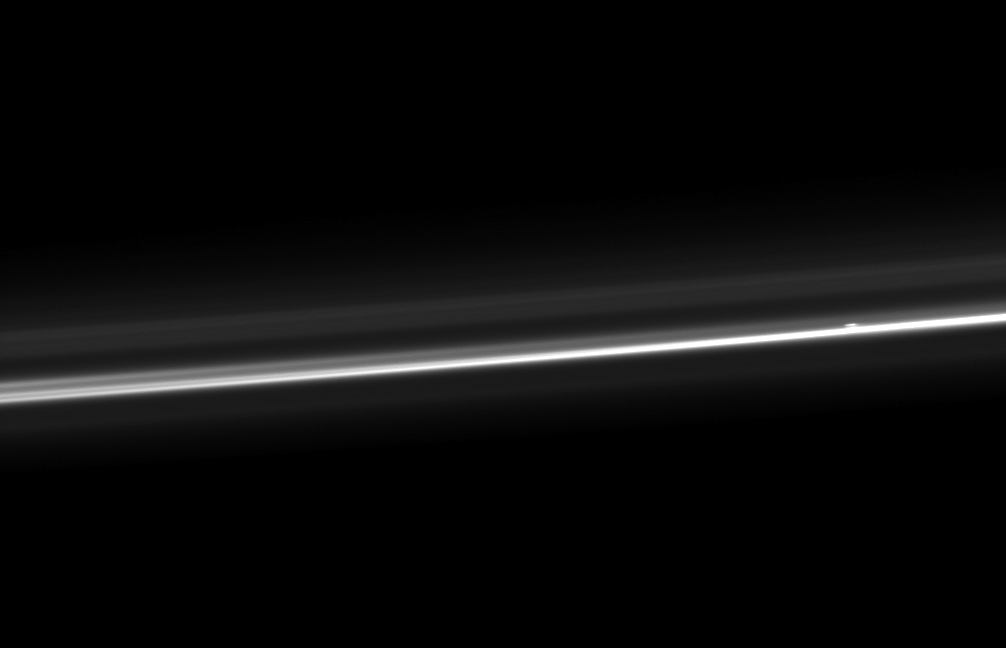

Ever-Changing Ring

The Cassini spacecraft captures Saturn’s ever-changing F ring, showing its bright core, another strand of ring material, and a breakaway clump of material close to the core.

The F ring core is the brightest strand that stretches across this image. The clump is the bright, short linear feature adjacent to the core near the right side of the image.

This view looks toward the sunlit side of the rings from about 19 degrees above the ringplane. The image was taken in visible light with the Cassini spacecraft narrow-angle camera on Aug. 13, 2012. The view was obtained at a distance of approximately 217,000 miles (349,000 kilometers) from Saturn and at a Sun-Saturn-spacecraft, or phase, angle of 113 degrees. Image scale is 1 mile (2 kilometers) per pixel.

The Cassini-Huygens mission is a cooperative project of NASA, the European Space Agency and the Italian Space Agency. The Jet Propulsion Laboratory, a division of the California Institute of Technology in Pasadena, manages the mission for NASA’s Science Mission Directorate, Washington, D.C. The Cassini orbiter and its two onboard cameras were designed, developed and assembled at JPL. The imaging operations center is based at the Space Science Institute in Boulder, Colo.

Credit: NASA/JPL-Caltech/Space Science Institute